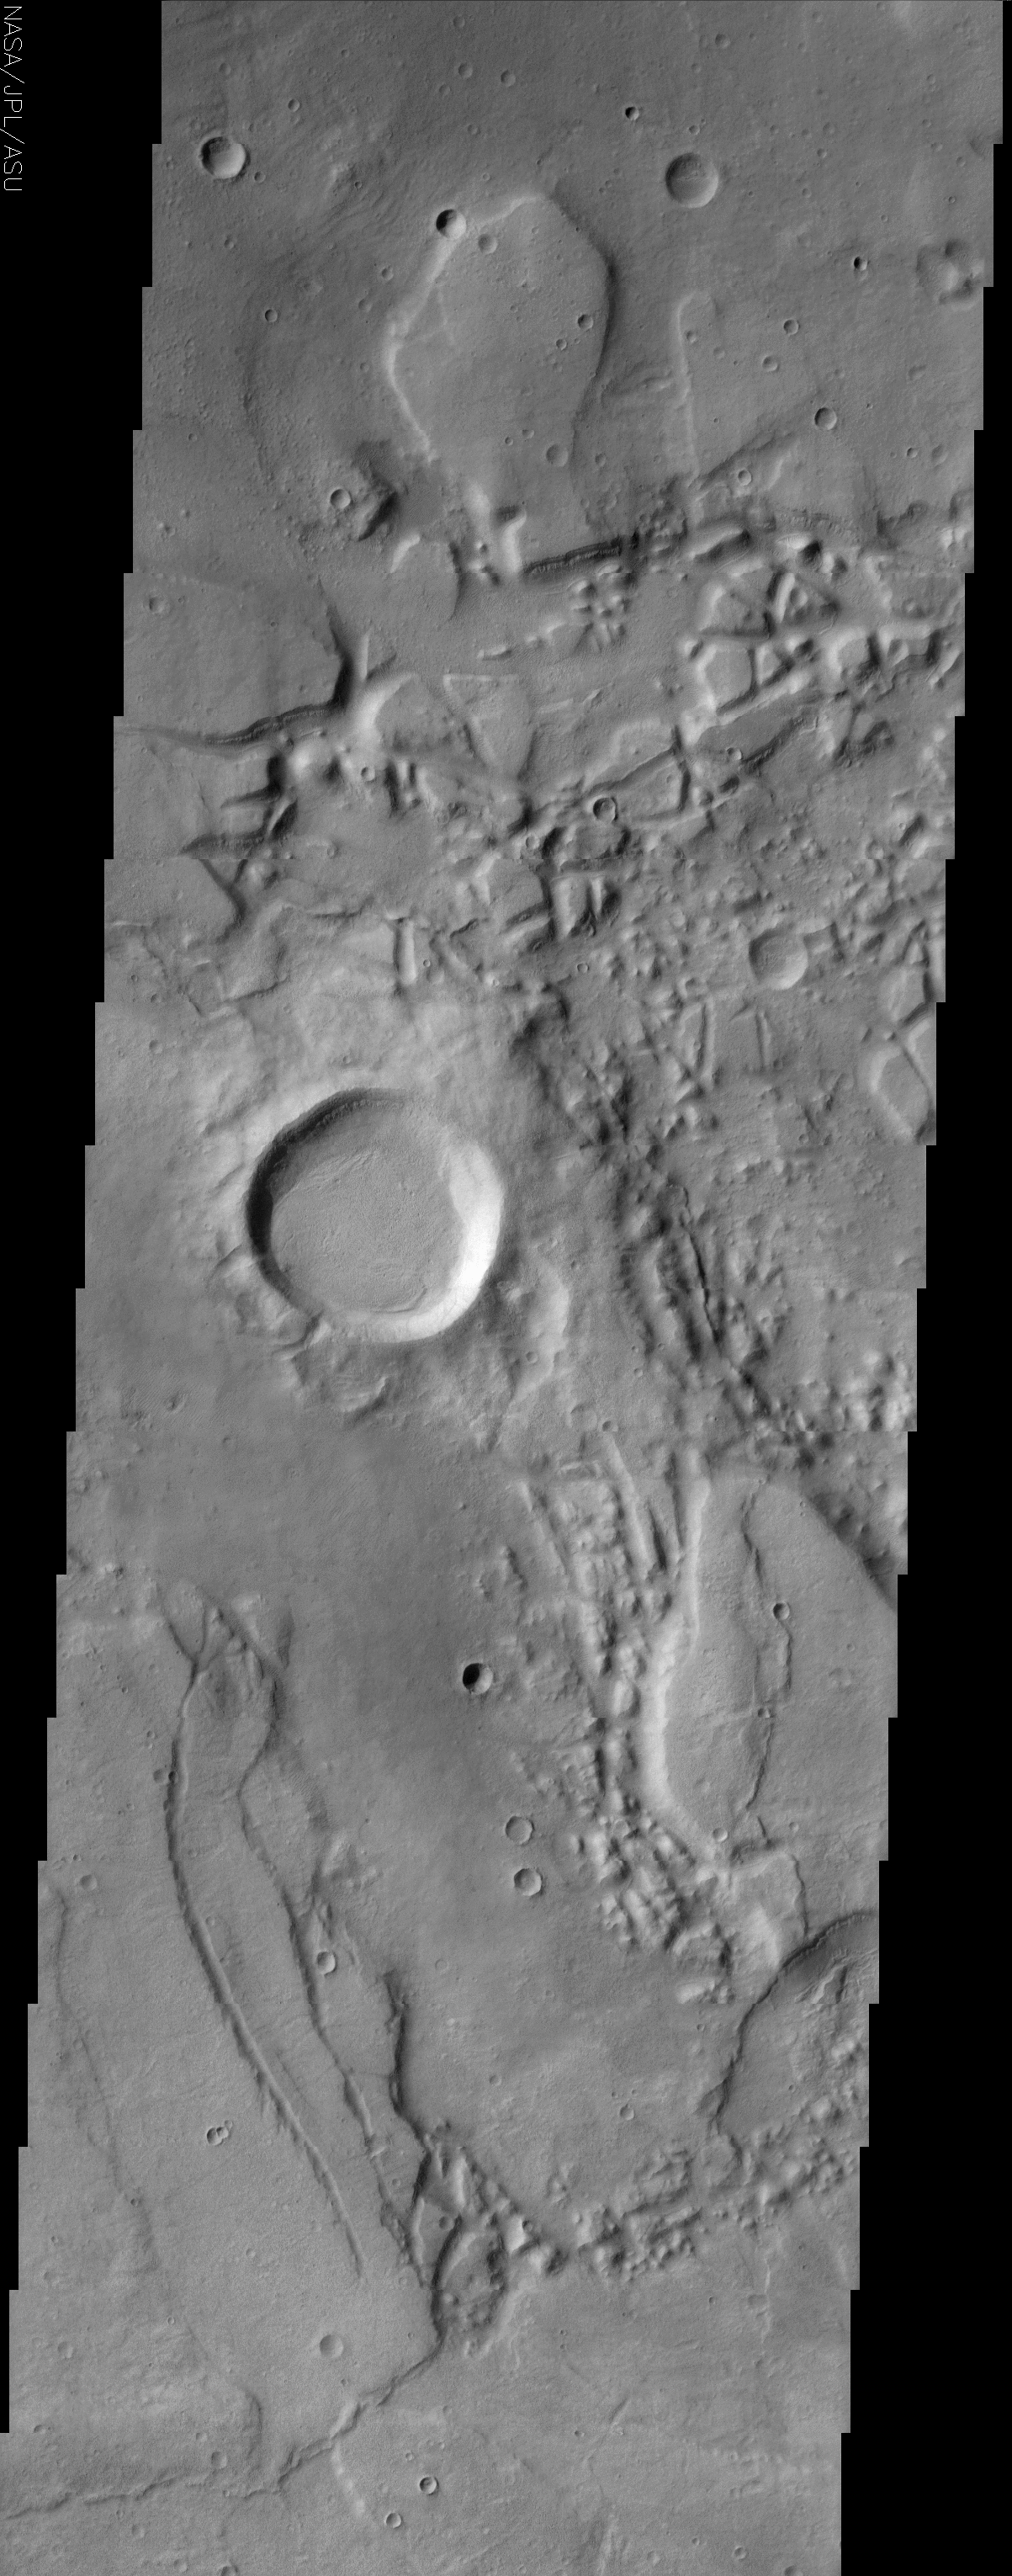

Reull Vallis Source Region

(Released 1 July 2002)
The jumbled, chaotic terrain in this THEMIS image may represent a source region for the Reull Vallis, one of the larger channel systems in the southern hemisphere of Mars. Such regions of chaos are thought to form by the catastrophic release of groundwater. If this was the case, then the water would have flowed down gradient to the south and may have contributed to the formation of the Reull Vallis. The top of the image shows two short segments of channels that are interrupted by the chaos, demonstrating that there was a channel system in place before the ground foundered to produce the chaos. One of the more intriguing features seen among the jumbled blocks are narrow ledges that vaguely resemble bath tub rings in the way they conform to the topography. Two good examples are seen running roughly left-right across the image about a fourth of the way down. At first they appear to be layers protruding from the cliff faces, but upon closer inspection a more ledge-like character is evident. Note how they appear different between the south-facing and north facing cliffs. The occurrence of one of these features on the south-facing interior rim of the largest crater in the image but nowhere else around the rim argues against the idea that the ledges are due to a layer of rock cropping out throughout the landscape. Instead, they appear more like the edges of a layer of sediment that drapes the topography. It is possible that the sediment is mixed with ice and is best preserved in the shadowed portions of the terrain. There is no easy explanation for these unusual features. They represent one more Martian enigma.

Credit: NASA/JPL/Arizona State University